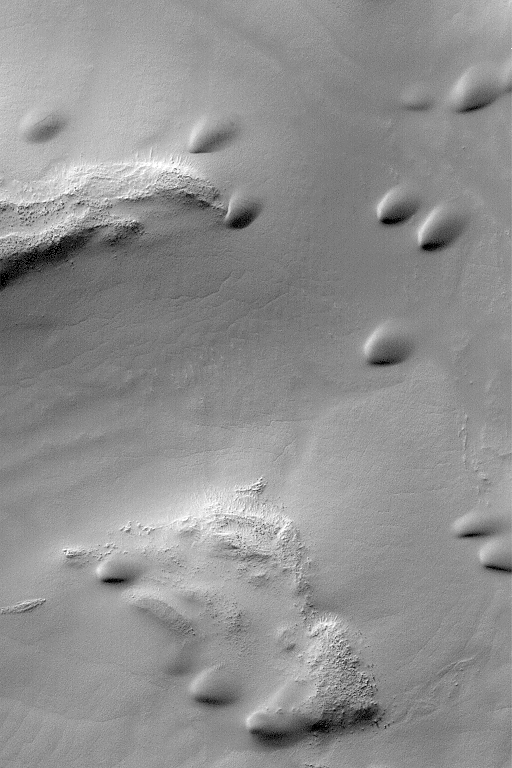

Sand Dunes in Hellas

MGS MOC Release No. MOC2-537, 7 November 2003

The smooth, rounded mounds in this Mars Global Surveyor (MGS) Mars Orbiter Camera (MOC) picture are sand dunes. The scene is located in southern Hellas Planitia and was acquired in mid-southern autumn, the ideal time of year for Hellas imaging. Sunlight illuminates the scene from the upper left. These dunes are located near 49.1°S, 292.6°W. The picture covers an area 3 km (1.9 mi) wide.

Credit: NASA/JPL/Malin Space Science Systems